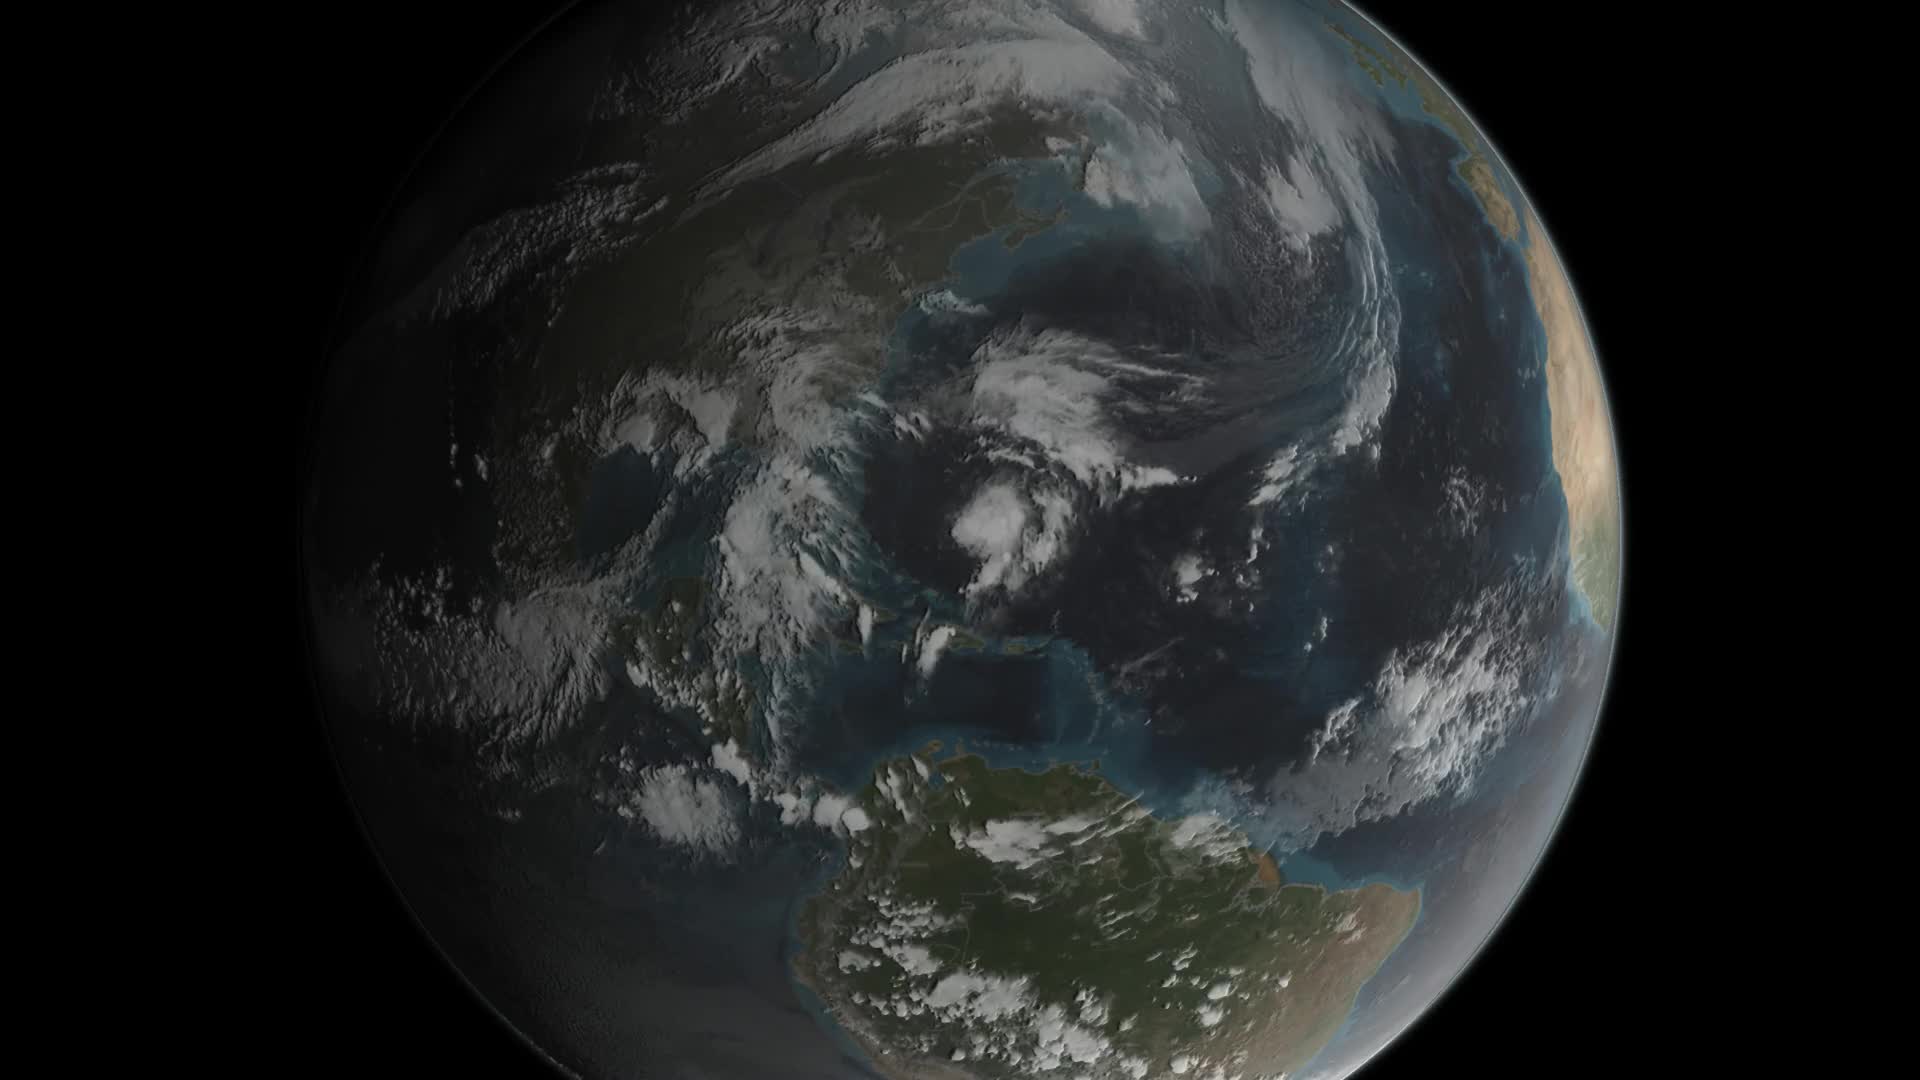

Animation of Tropical Storm Joaquin right before it intensified into a hurricane on September 29, 2015

-- Joaquin became a tropical storm Monday evening (EDT) midway between the Bahamas and Bermuda and has now formed into a hurricane, the 3rd of the season--the difference is Joaquin could impact the US East Coast. GPM captured Joaquin Tuesday, September 29th at 21:39 UTC (5:39 pm EDT) as the hurricane moved slowly towards the west-southwest about 400 miles east of the northwestern Bahamas. At the time, Joaquin had been battling northerly wind shear, which was impeding the storm's ability to strengthen. However, compared to earlier in the day, the system was beginning to gain the upper hand as the shear began to relax its grip. At the time of this data visualization, Joaquin's low-level center of circulation was located further within the cloud shield, and the rain area was beginning to wrap farther around the center on the eastern side of the storm while showing signs of increased banding and curvature, a sure sign that Joaquin's circulation was intensifying. GPM shows a large area of very intense rain with rain rates ranging from around 50 to 132 mm/hr (~2 to 5 inches, shown in red and magenta) just to the right of the center. This is a strong indication that large amounts of heat are being released into the storm's center, fueling its circulation and providing the means for its intensification. Associated with the area of intense rain is an area of tall convective towers, known as a convective burst, with tops reaching up to 16.3 km (shown in orange). These towers when located near the storm's core are a strong indication that the storm is poised to strengthen as they too reveal the release of heat into the storm. At the time this data was taken, the National Hurricane Center reported that Joaquin's maximum sustained winds had increased to 65 mph from 40 mph earlier in the day, making Joaquin a strong tropical storm but poised to become a hurricane, which occurred this morning at 8:00 am EDT. With the inhibiting wind shear expected to continue to diminish and the system moving over warm waters, the National Hurricane Center is forecasting Joaquin to intensify further, possibly into a major hurricane within the next few days.

Credit: NASA's Scientific Visualization Studio Data provided by the joint NASA/JAXA GPM mission